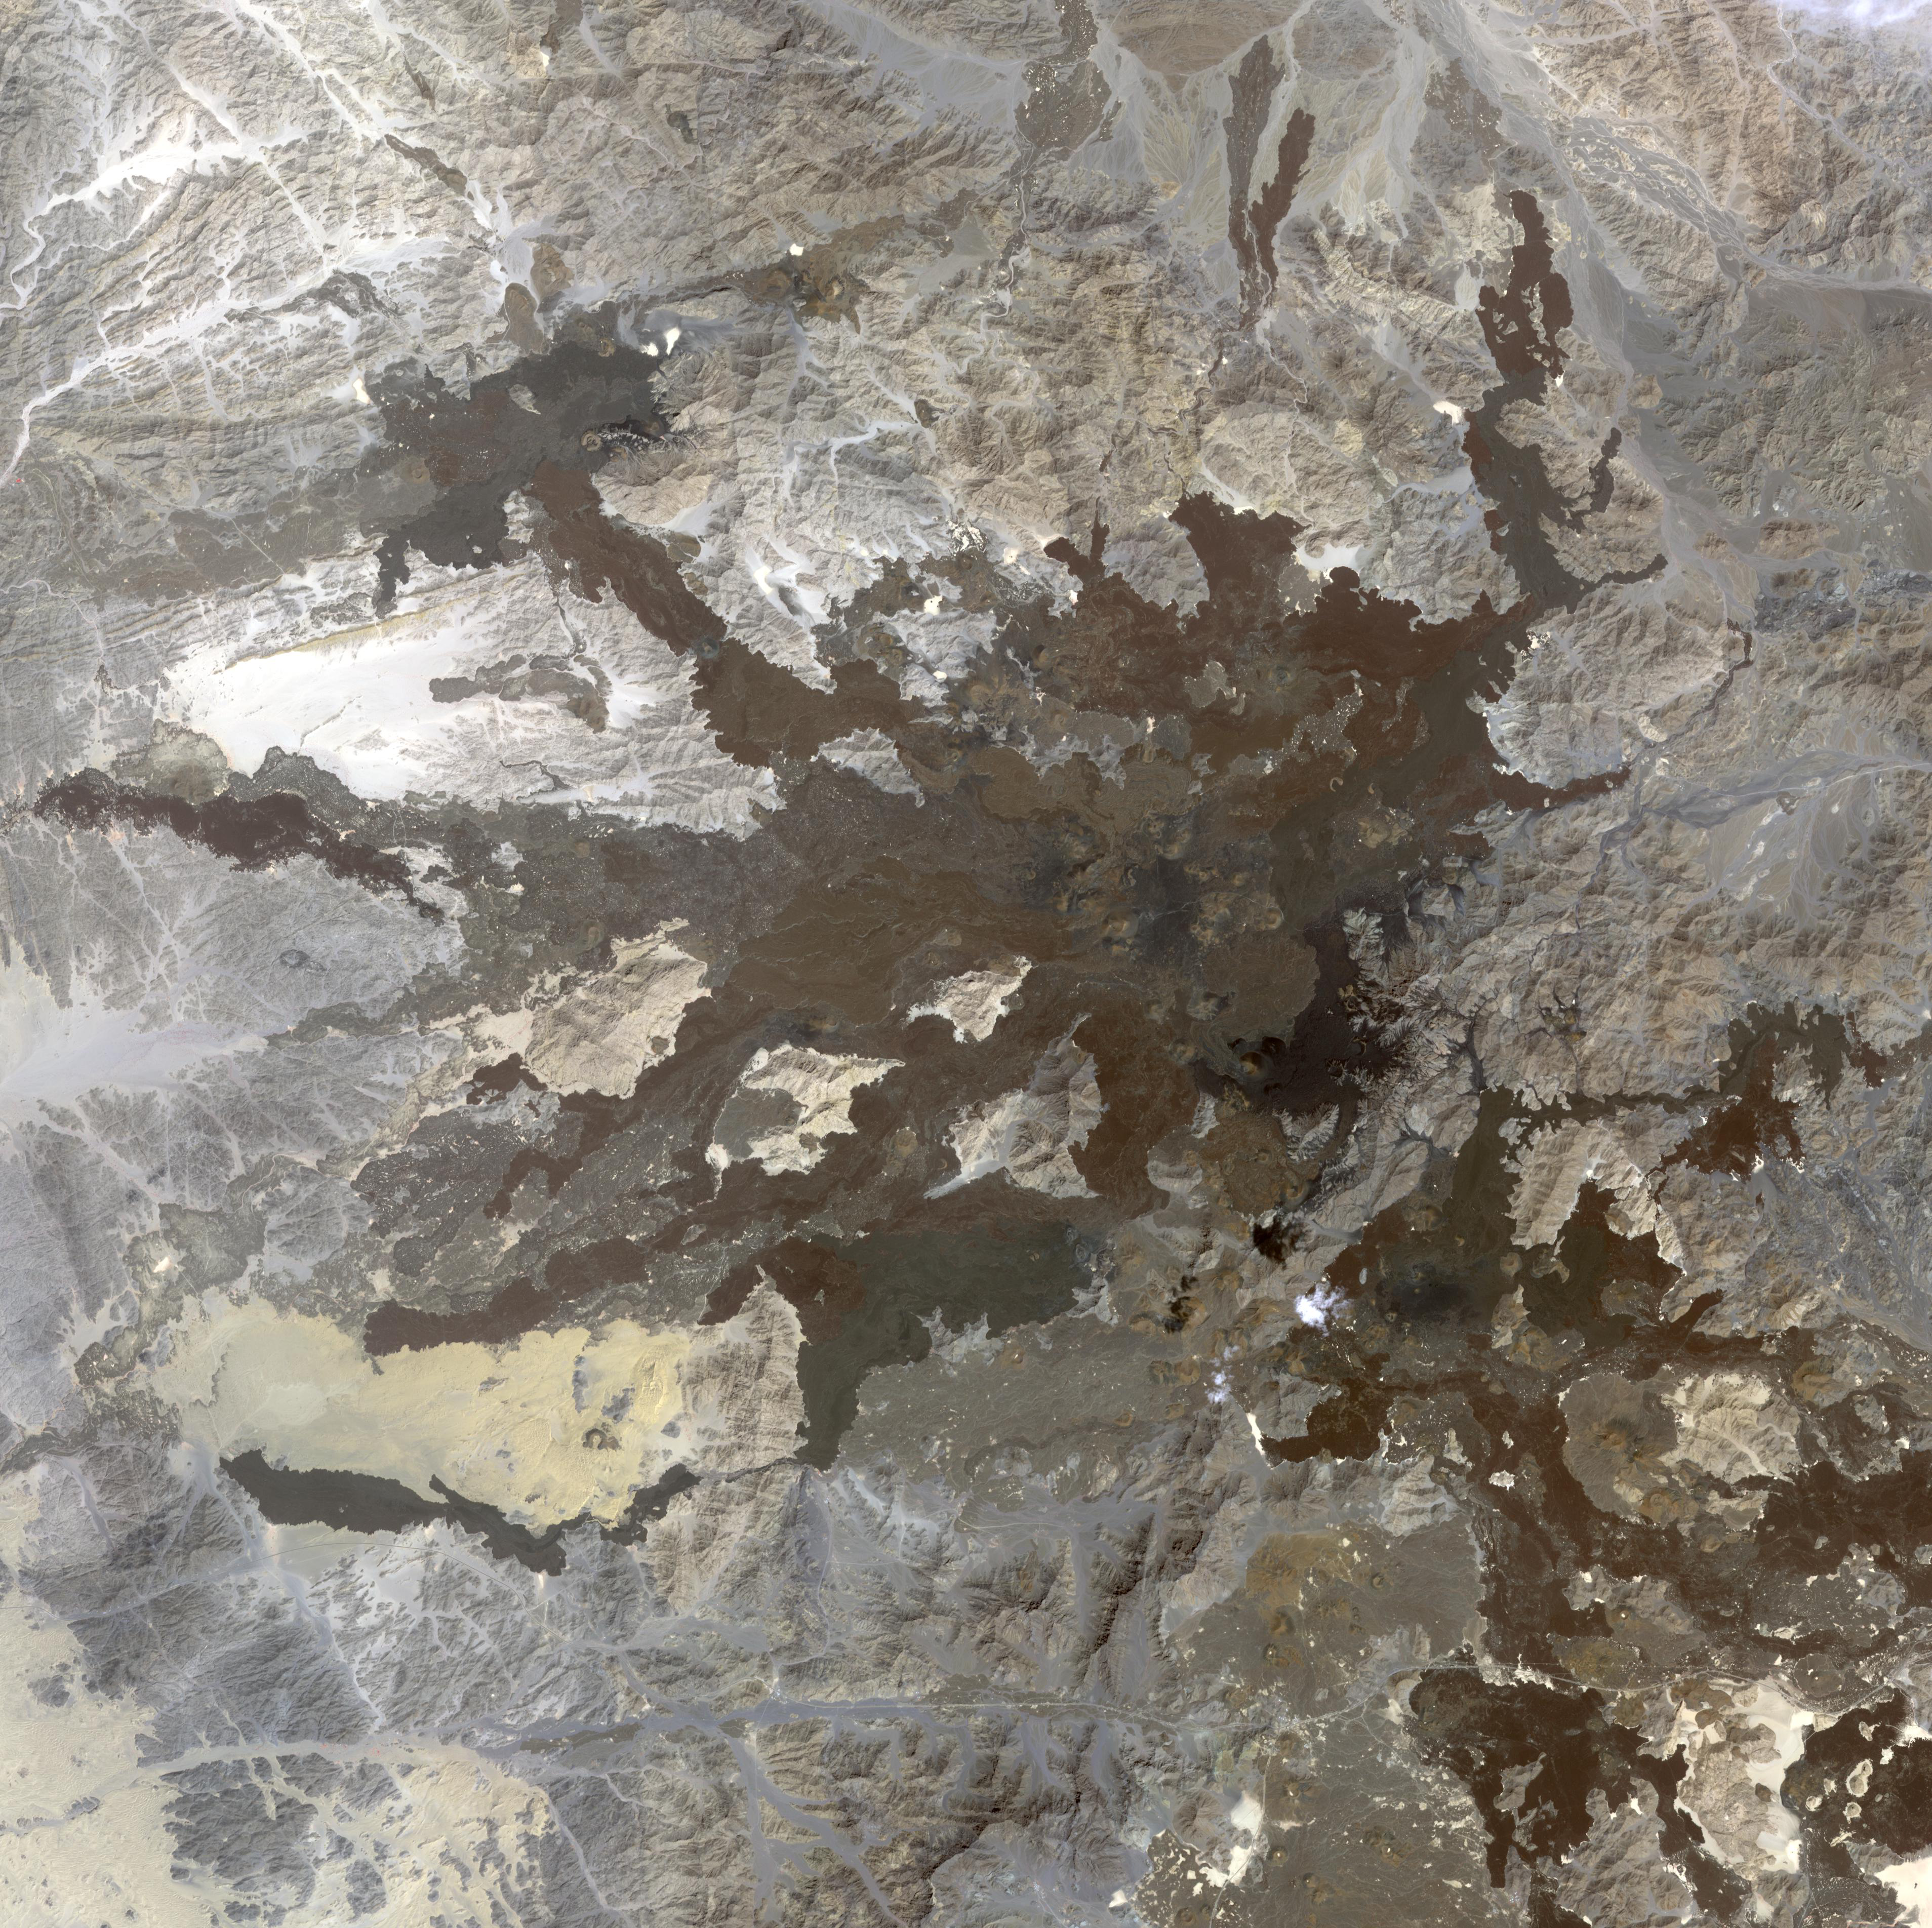

Harrat Lunayyir, Saudi Arabia

A swarm of thousands of earthquakes that struck the corner of Saudi Arabia nearest to Egypt in 2009 helped reveal that the area is unexpectedly volcanically active. Scientists had largely thought northwest Saudi Arabia was quiet, geologically speaking. Few earthquakes and few volcanic eruptions have been recorded there in the past millennium. However, between April and June 2009, more than 30,000 micro-earthquakes struck an ancient lava field there named Harrat Lunayyir, with 19 earthquakes of magnitude 4 or greater, including one quake that fractured walls at a nearby town. The image was acquired October 8, 2006, covers an area of 57 x 57 km, and is located near 25.2 degrees north latitude, 37.8 degrees east longitude.

With its 14 spectral bands from the visible to the thermal infrared wavelength region and its high spatial resolution of 15 to 90 meters (about 50 to 300 feet), ASTER images Earth to map and monitor the changing surface of our planet. ASTER is one of five Earth-observing instruments launched Dec. 18, 1999, on Terra. The instrument was built by Japan’s Ministry of Economy, Trade and Industry. A joint U.S./Japan science team is responsible for validation and calibration of the instrument and data products.

The broad spectral coverage and high spectral resolution of ASTER provides scientists in numerous disciplines with critical information for surface mapping and monitoring of dynamic conditions and temporal change. Example applications are: monitoring glacial advances and retreats; monitoring potentially active volcanoes; identifying crop stress; determining cloud morphology and physical properties; wetlands evaluation; thermal pollution monitoring; coral reef degradation; surface temperature mapping of soils and geology; and measuring surface heat balance.

The U.S. science team is located at NASA’s Jet Propulsion Laboratory, Pasadena, Calif. The Terra mission is part of NASA’s Science Mission Directorate, Washington, D.C.

Credit: NASA/GSFC/METI/ERSDAC/JAROS, and U.S./Japan ASTER Science Team